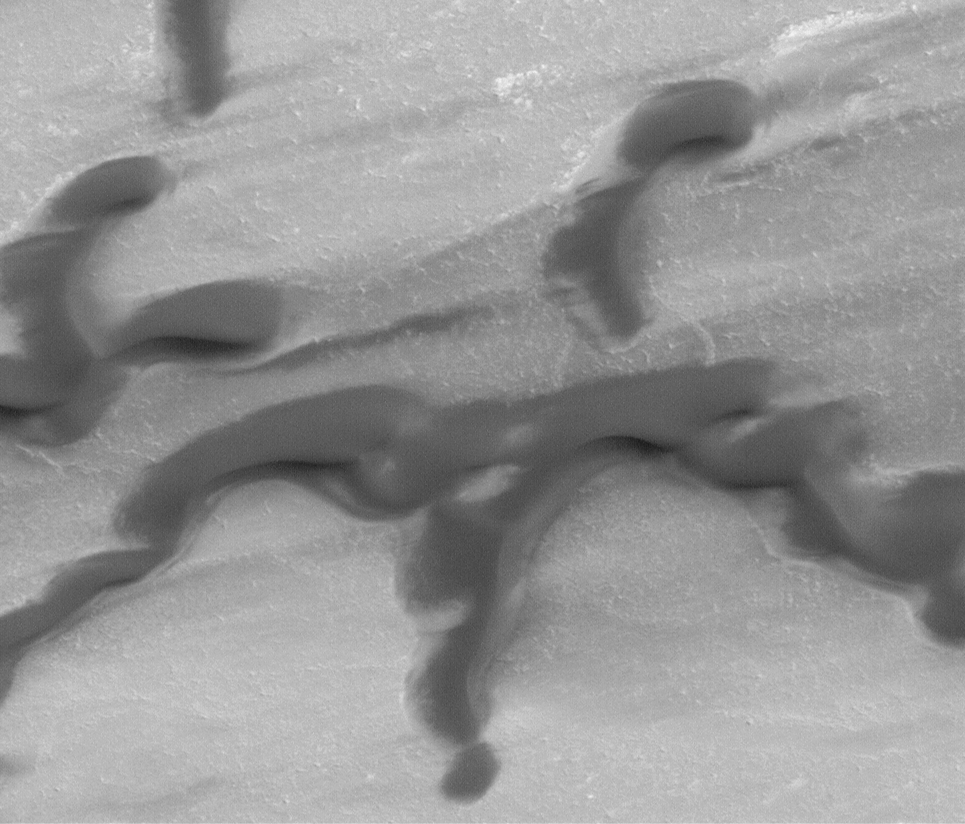

Polar Dunes In Summer Exhibit Frost Patches, Wind Streaks

Mars Global Surveyor passes over the north polar region of the red planet twelve times each day, offering many opportunities to observe how the polar cap frosts and dunes are changing as the days goby. Right now it is summer in the north. This picture, taken the second week of April 1999, shows darks and dunes and remnant patches of bright frost left over from the winter that ended in July 1998. Dark streaks indicate recent movement of sand. The picture covers an area only 1.4 kilometers (0.9 miles) across and is illuminated from the upper right.

Malin Space Science Systems and the California Institute of Technology built the MOC using spare hardware from the Mars Observer mission. MSSS operates the camera from its facilities in San Diego, CA. The Jet Propulsion Laboratory’s Mars Surveyor Operations Project operates the Mars Global Surveyor spacecraft with its industrial partner, Lockheed Martin Astronautics, from facilities in Pasadena, CA and Denver, CO.

Credit: NASA/JPL/MSSS